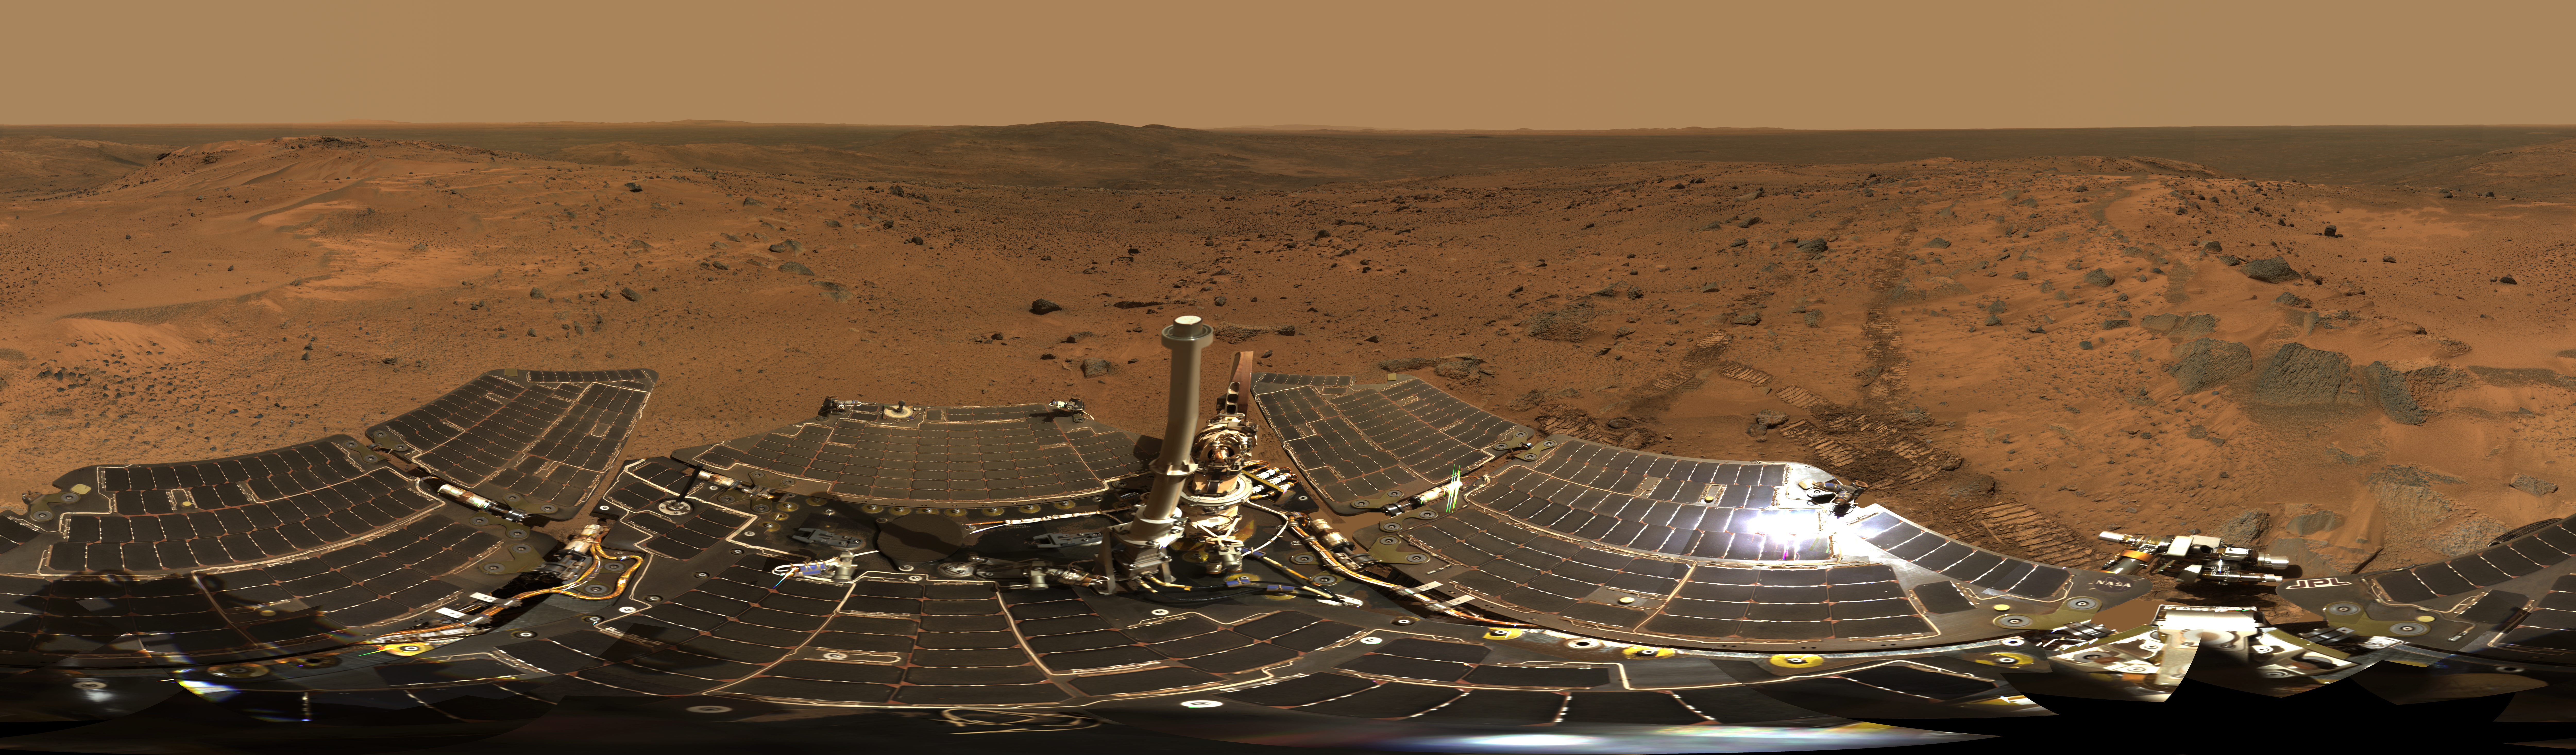

Summit Panorama with Rover Deck

The panoramic camera on NASA’s Mars Exploration Rover Spirit took the hundreds of images combined into this 360-degree view, the “Husband Hill Summit” panorama. The images were acquired on Spirit’s sols 583 to 586 (Aug. 24 to 27, 2005), shortly after the rover reached the crest of “Husband Hill” inside Mars’ Gusev Crater. This is the largest panorama yet acquired from either Spirit or Opportunity. The panoramic camera shot 653 separate images in 6 different filters, encompassing the rover’s deck and the full 360 degrees of surface rocks and soils visible to the camera from this position. This is the first time the camera has been used to image the entire rover deck and visible surface from the same position. Stitching together of all the images took significant effort because of the large changes in resolution and parallax across the scene.

The image is an approximately true-color rendering using the 750-nanometer, 530-nanometer and 480-nanometer filters for the surface, and the 600-nanometer and 480-nanometer filters for the rover deck. Image-to-image seams have been eliminated from the sky portion of the mosaic to better simulate the vista a person standing on Mars would see.

This panorama provided the team’s first view of the “Inner Basin” region (center of the image), including the enigmatic “Home Plate” feature seen from orbital data. After investigating the summit area, Spirit drove downhill to get to the Inner Basin region. Spirit arrived at the summit from the west, along the direction of the rover tracks seen in the middle right of the panorama. The peaks of “McCool Hill” and “Ramon Hill” can be seen on the horizon near the center of the panorama. The summit region itself is a broad, windswept plateau. Spirit spent more than a month exploring the summit region, measuring the chemistry and mineralogy of soils and rocky outcrops at the peak of Husband Hill for comparison with similar measurements obtained during the ascent.

Credit: NASA/JPL-Caltech/Cornell